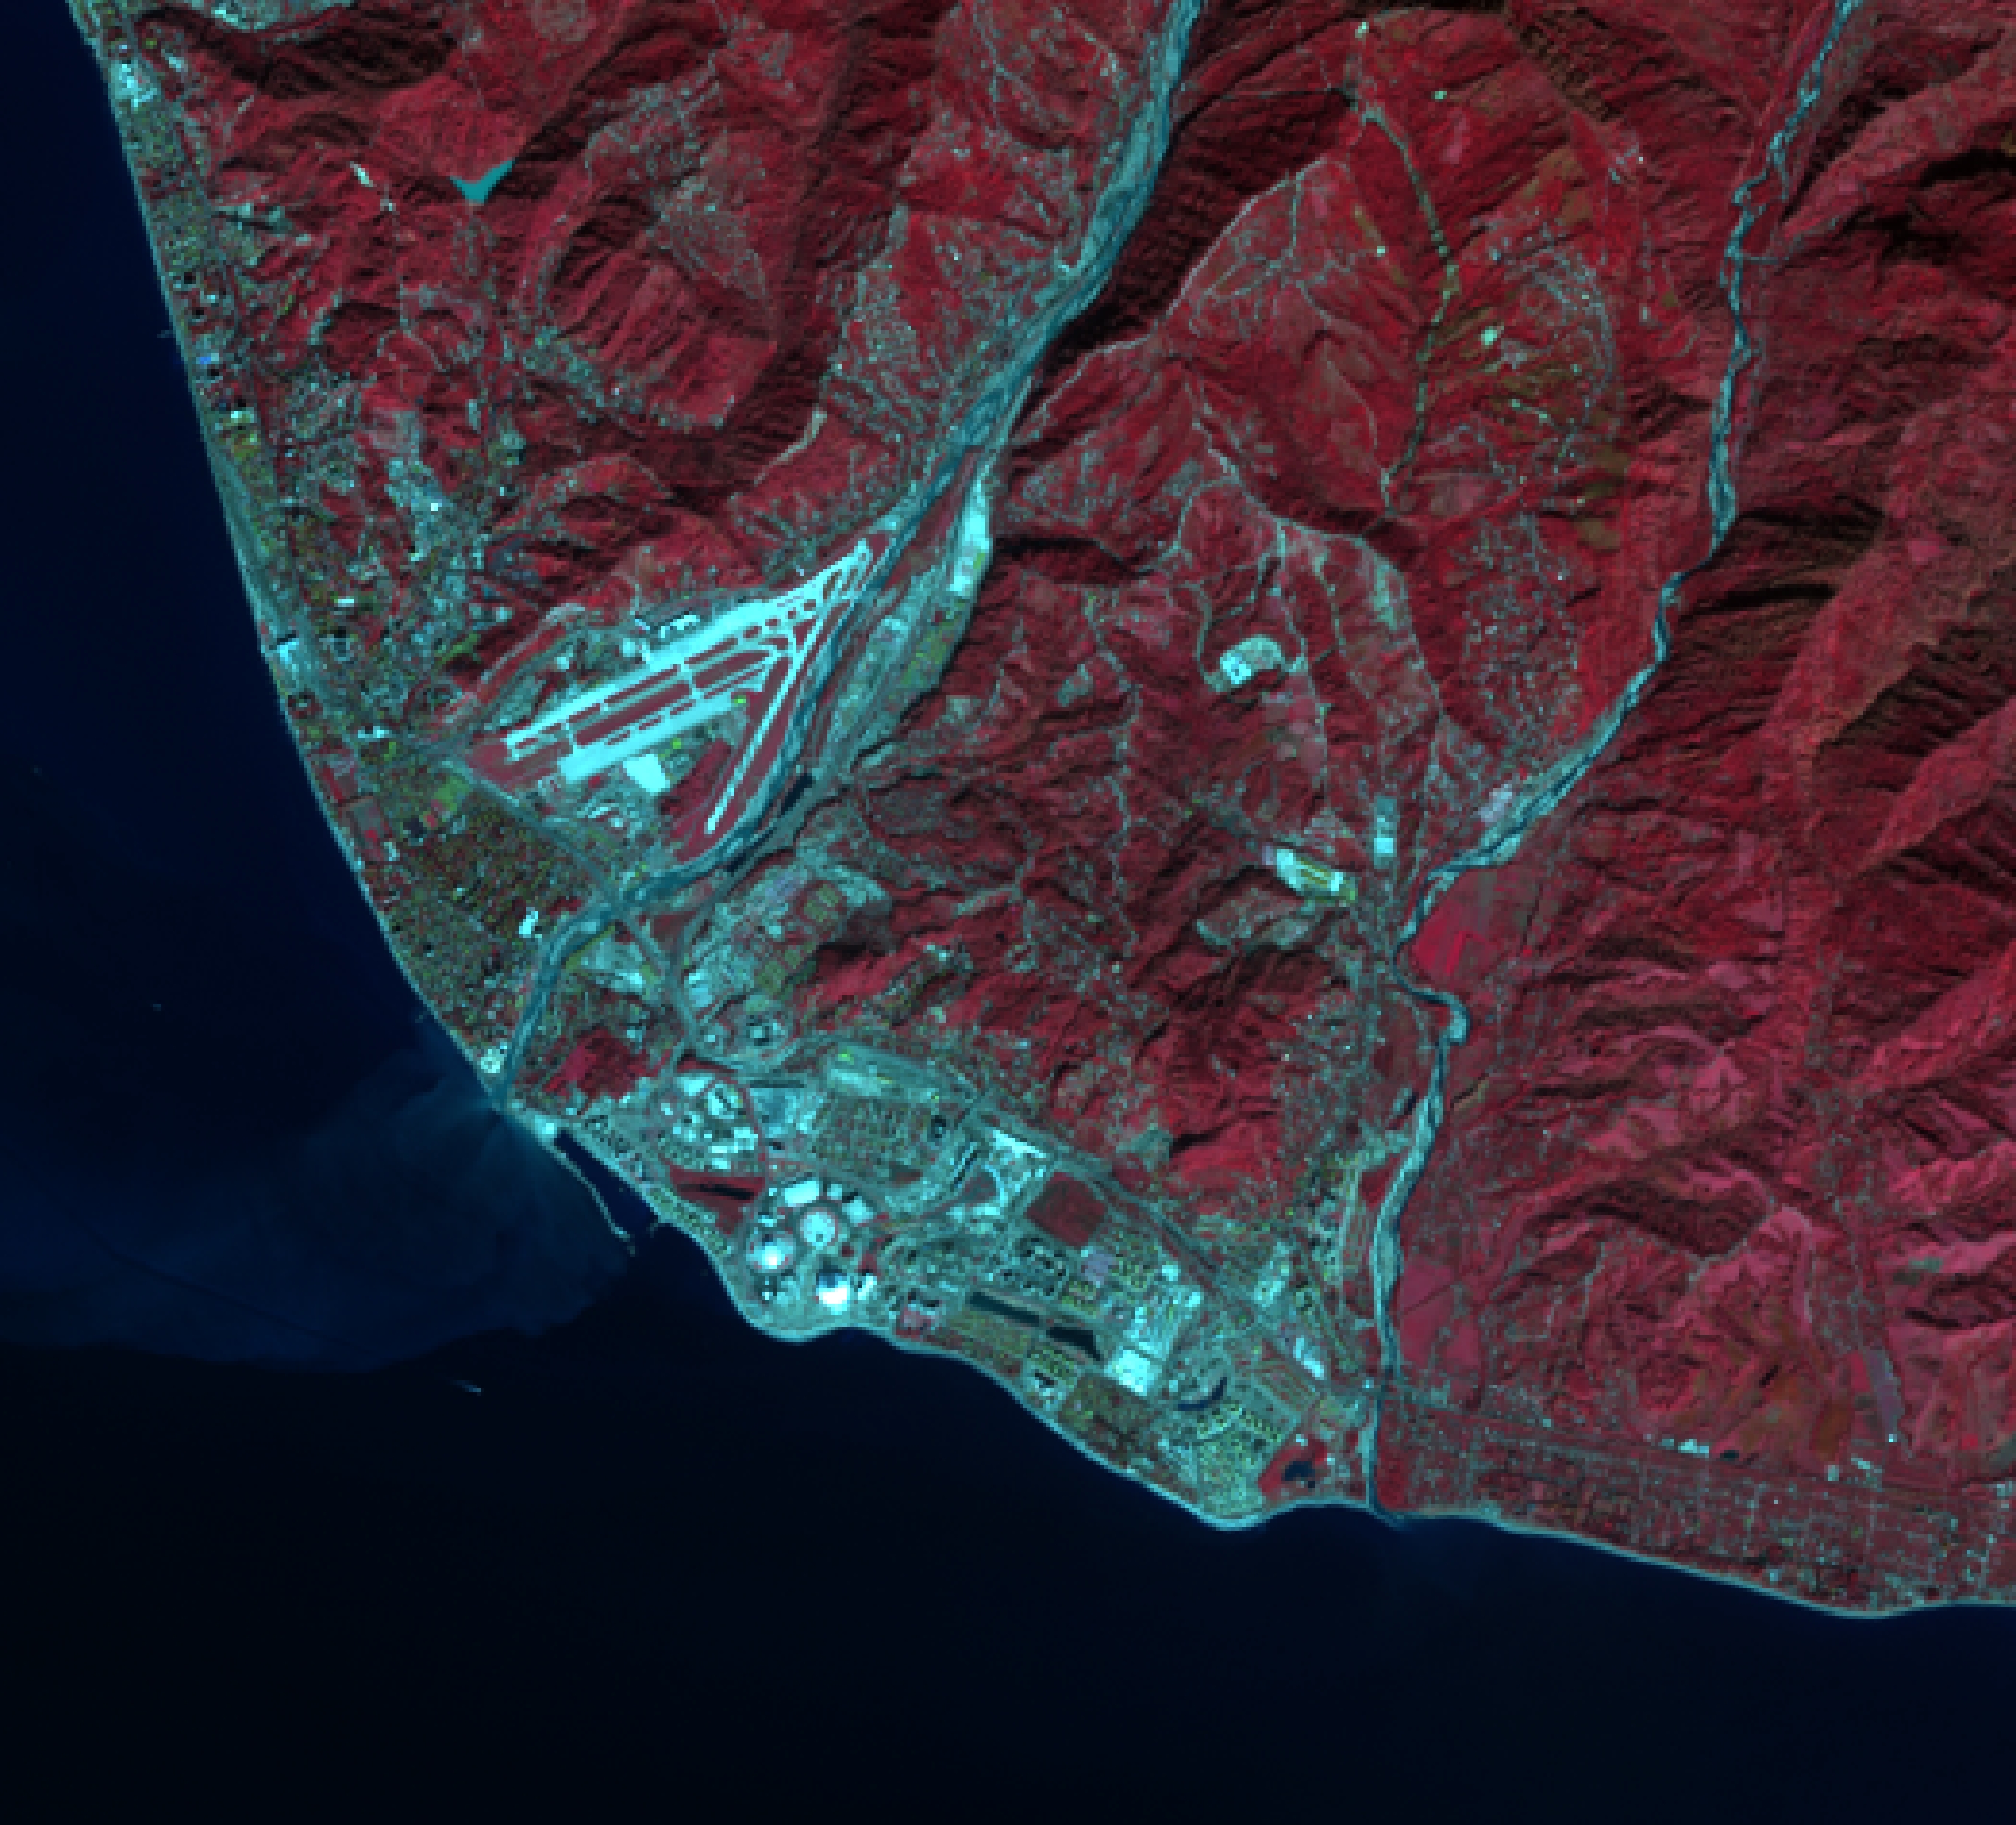

Sochi, Russia 2014

2013 image of Adler and the newly created Olympic Coastal Cluster. This false color satellite image reveals a largely agricultural area that was transformed into the Coastal Olympic Cluster with the nearby Olympic Village and Rail Station with transport to the Mountain Cluster. A spanking new breakwater structure was installed to create a harbor for cruise ships. The airport also received an expansion to handle the increased traffic. Caption and image provided by Tim Assal, US Geological Survey – Fort Collins Science Center

Credit: NASA/Landsat